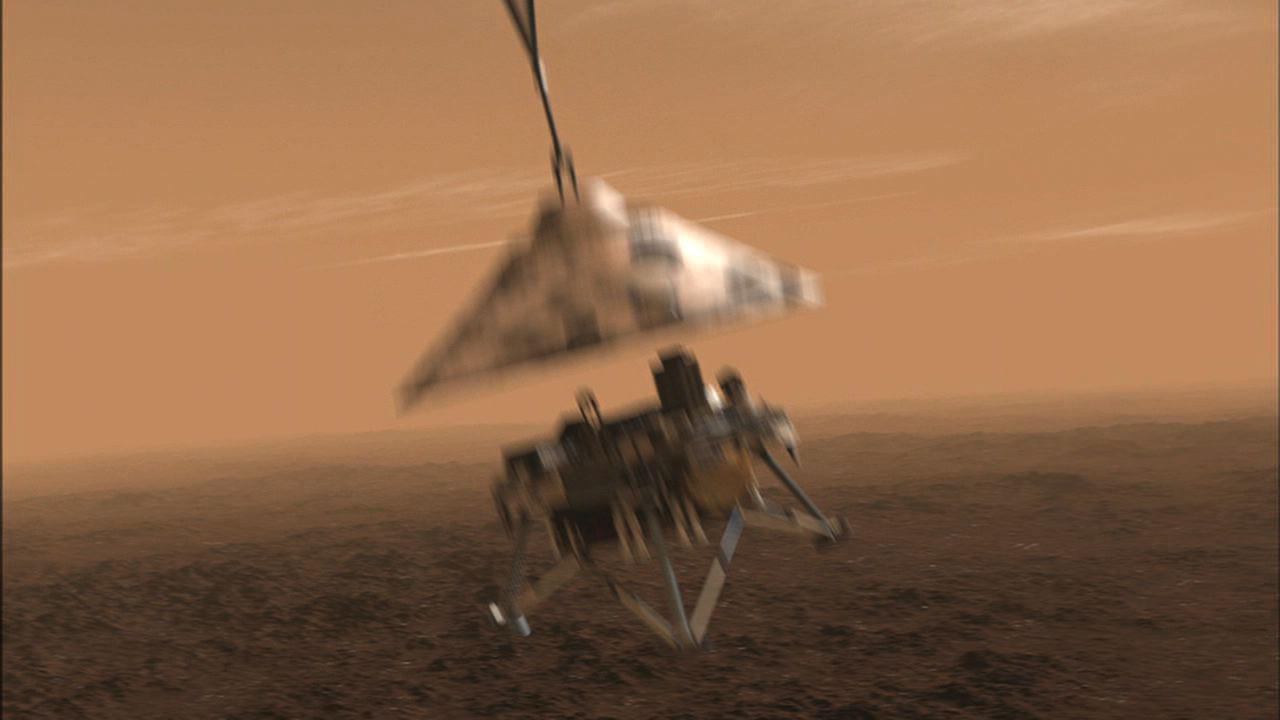

Phoenix Without its Parachute

NASA’s Phoenix Mars Lander will be in free fall after it separates from its back shell and parachute, but not for long. Thrusters will begin firing half a second later and will increase their thrusts three seconds after Phoenix sets itself free from the parachute.

The spacecraft will have slowed to about 56 meters per second (125 miles per hour) by the time it separates from the parachute, about a kilometer (six-tenths of a mile) above the ground.

This illustration is part of the animation featured above.

The Phoenix Mission is led by the University of Arizona, Tucson, on behalf of NASA. Project management of the mission is by NASA’s Jet Propulsion Laboratory, Pasadena, Calif. Spacecraft development is by Lockheed Martin Space Systems, Denver.

Photojournal Note: As planned, the Phoenix lander, which landed May 25, 2008 23:53 UTC, ended communications in November 2008, about six months after landing, when its solar panels ceased operating in the dark Martian winter.

Credit: NASA/JPL-Caltech/University of Arizona